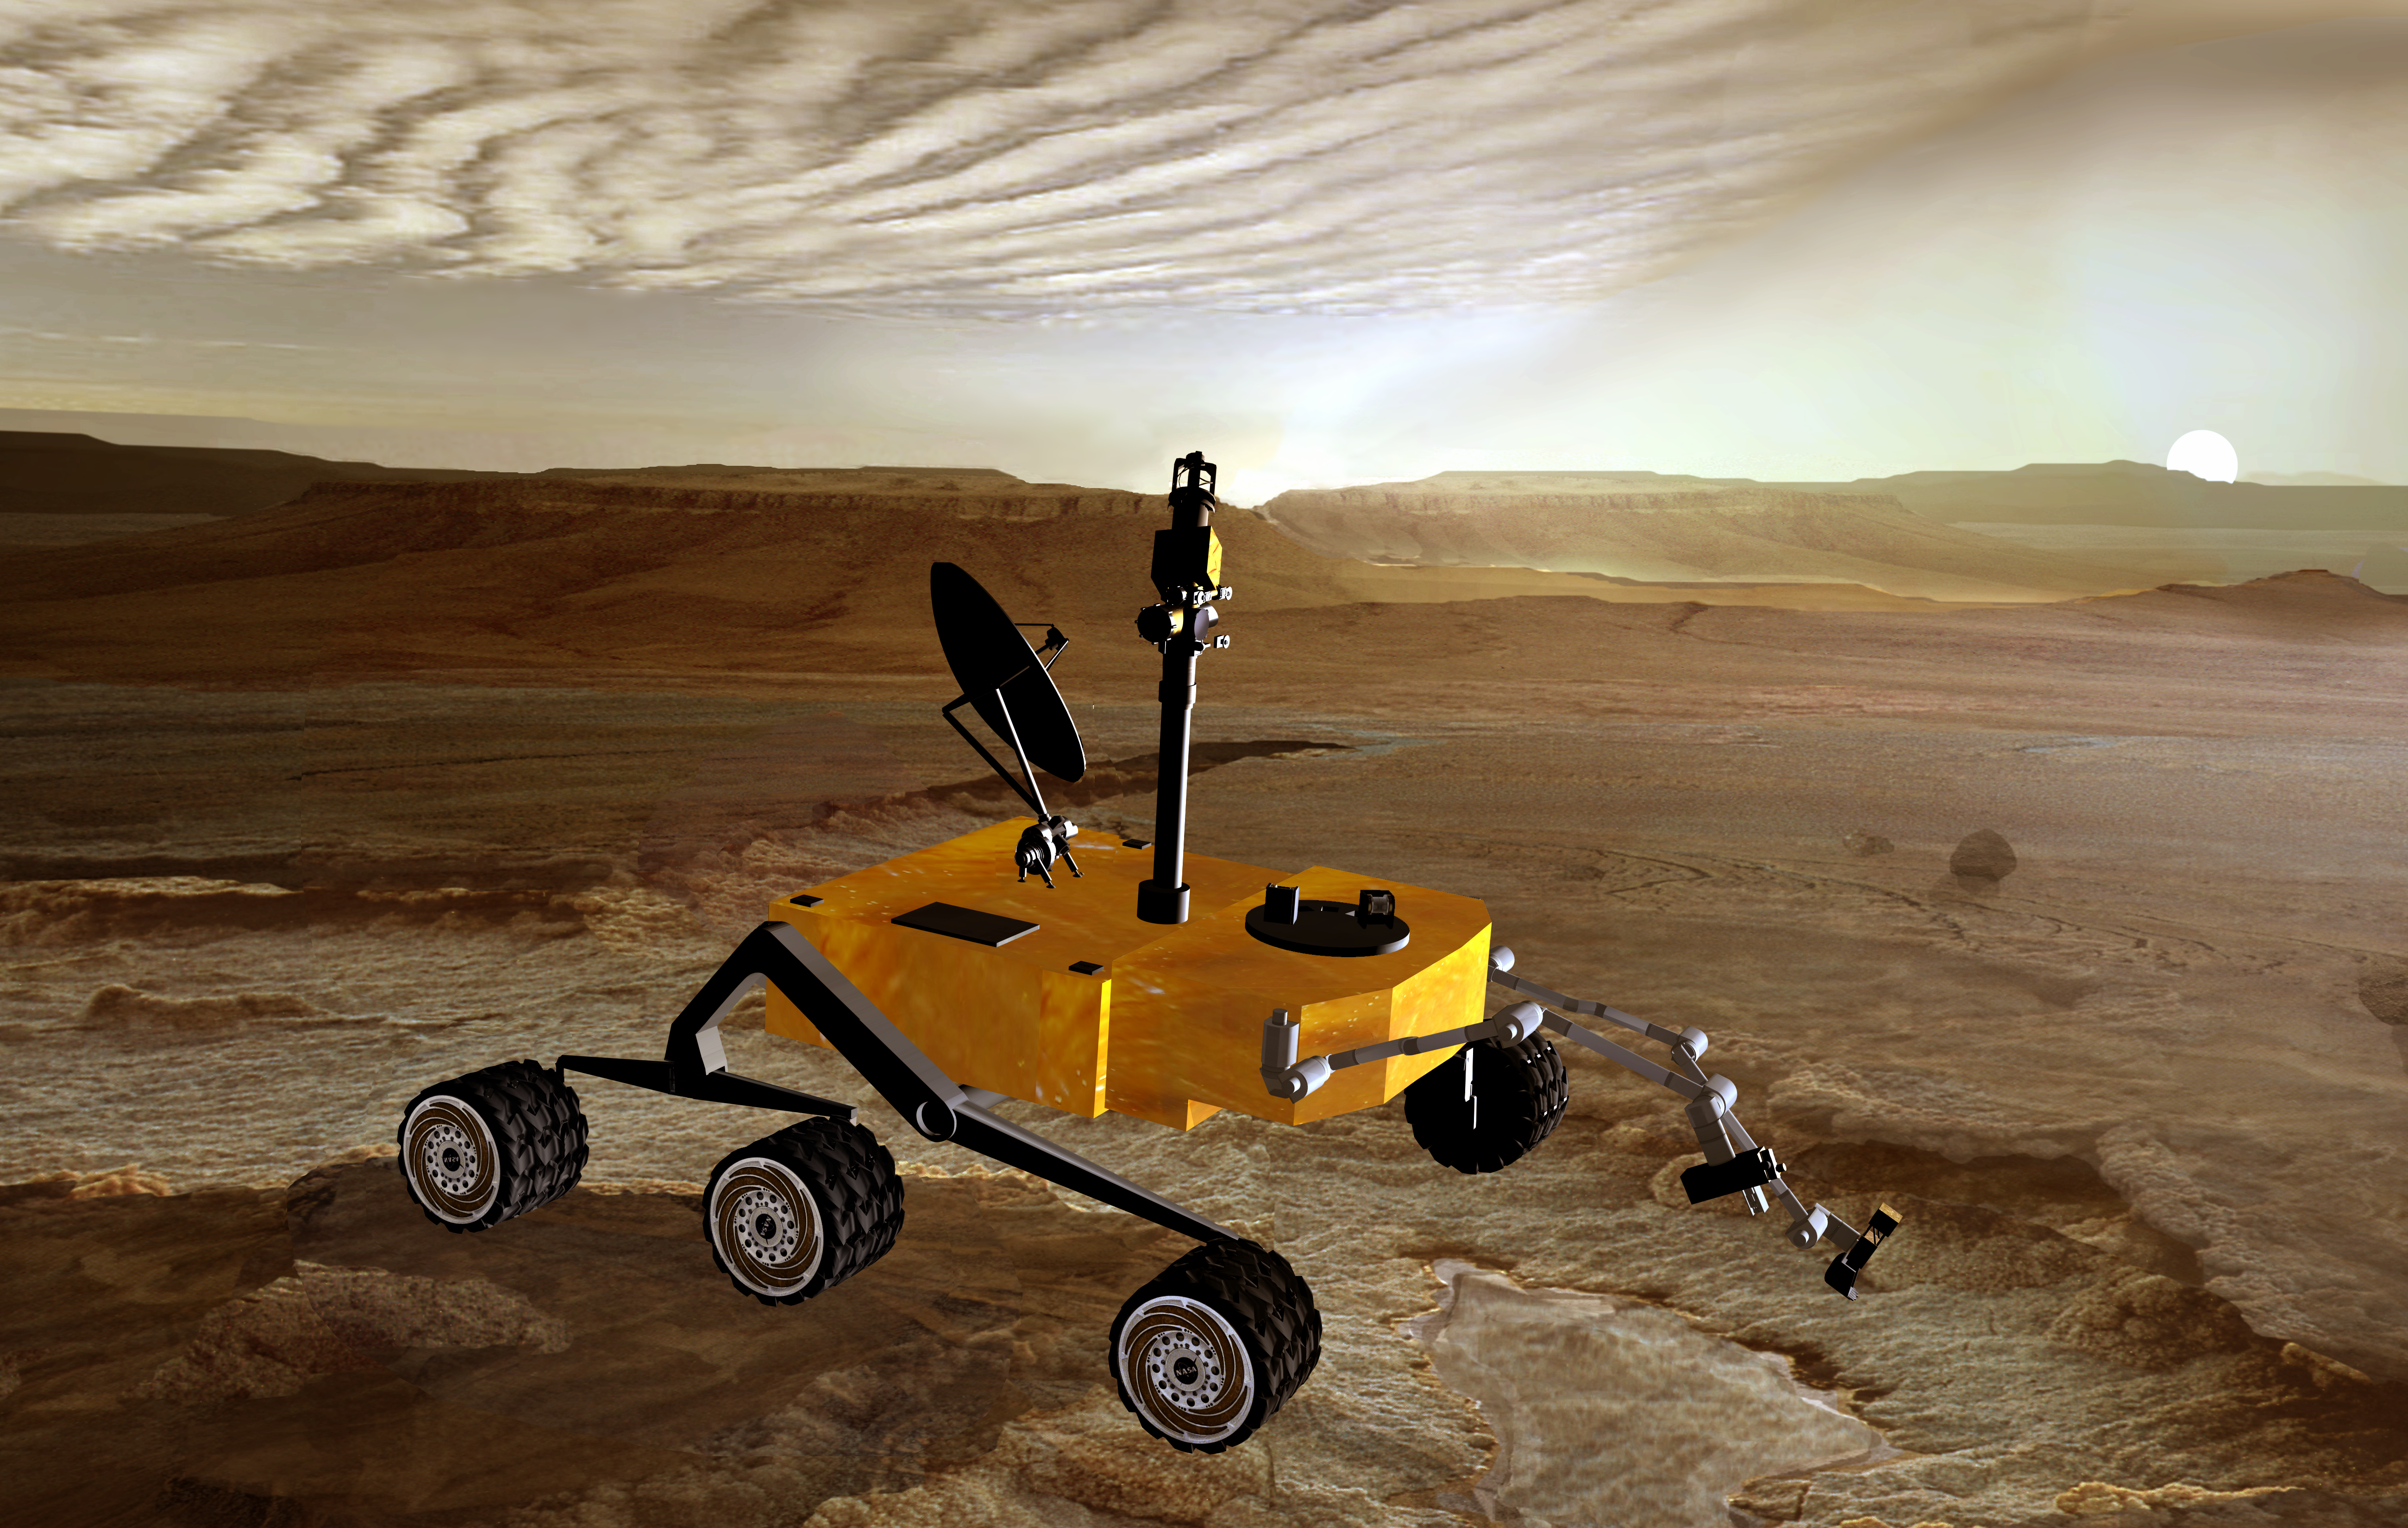

Mars Science Laboratory at Sunset (Artist’s Concept)

December 2, 2003

Sunset on Mars catches NASA’s Mars Science Laboratory in the foreground in this artist’s concept. The mission is under development for launch in 2009 and a precision landing on Mars in 2010.

Once on the ground, the Mars Science Laboratory would analyze dozens of samples scooped up from the soil and cored from rocks as it explores with greater range than any previous Mars rover. It would investigate the past or present ability of Mars to support life. NASA is considering nuclear energy for powering the rover to give it a long operating lifespan.

NASA’s Jet Propulsion Laboratory, Pasadena, Calif., is managing development of the Mars Smart Laboratory for the NASA Office of Space Science, Washington, D.C.

Credit: NASA/JPL